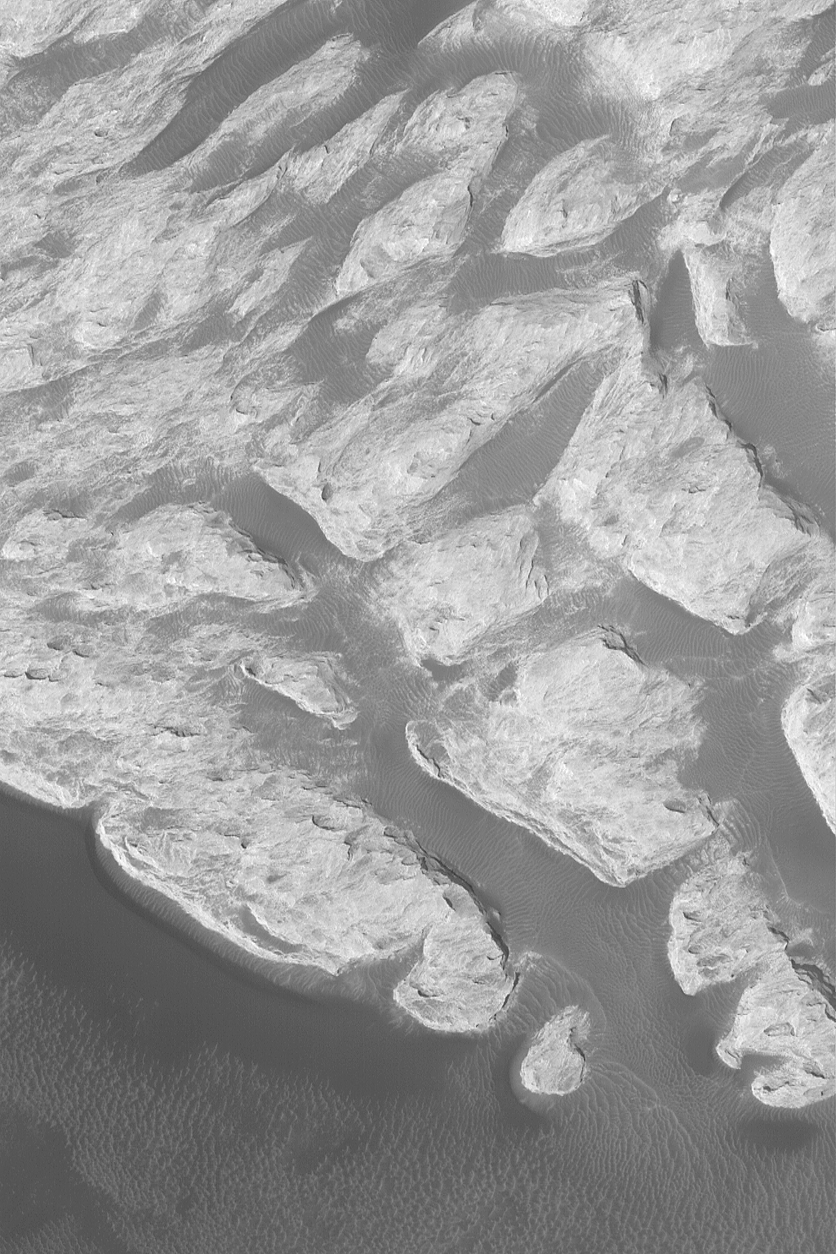

“White Rock” of Pollack Crater

1 January 2004
The famous “White Rock” of Pollack Crater has been known for three decades; it was originally found in images acquired by the Mariner 9 spacecraft in 1972. This Mars Global Surveyor (MGS) Mars Orbiter Camera (MOC) close-up view, obtained in October 2003, shows some of the light-toned, wind-eroded sedimentary rock that makes up “White Rock.” It is not actually white, except when viewed in a processed, grayscale image (in color, it is more of a light butterscotch to pinkish material). The sediment that comprises “White Rock” was deposited in Pollack Crater a long time ago, perhaps billions of years ago; the material was later eroded by wind. Dark, windblown ripples are present throughout the scene. This picture is located near 8.2°S, 335.1°W, and covers an area about 3 km (1.9 mi) wide. Sunlight illuminates the scene from the lower left.

Credit: NASA/JPL/Malin Space Science Systems